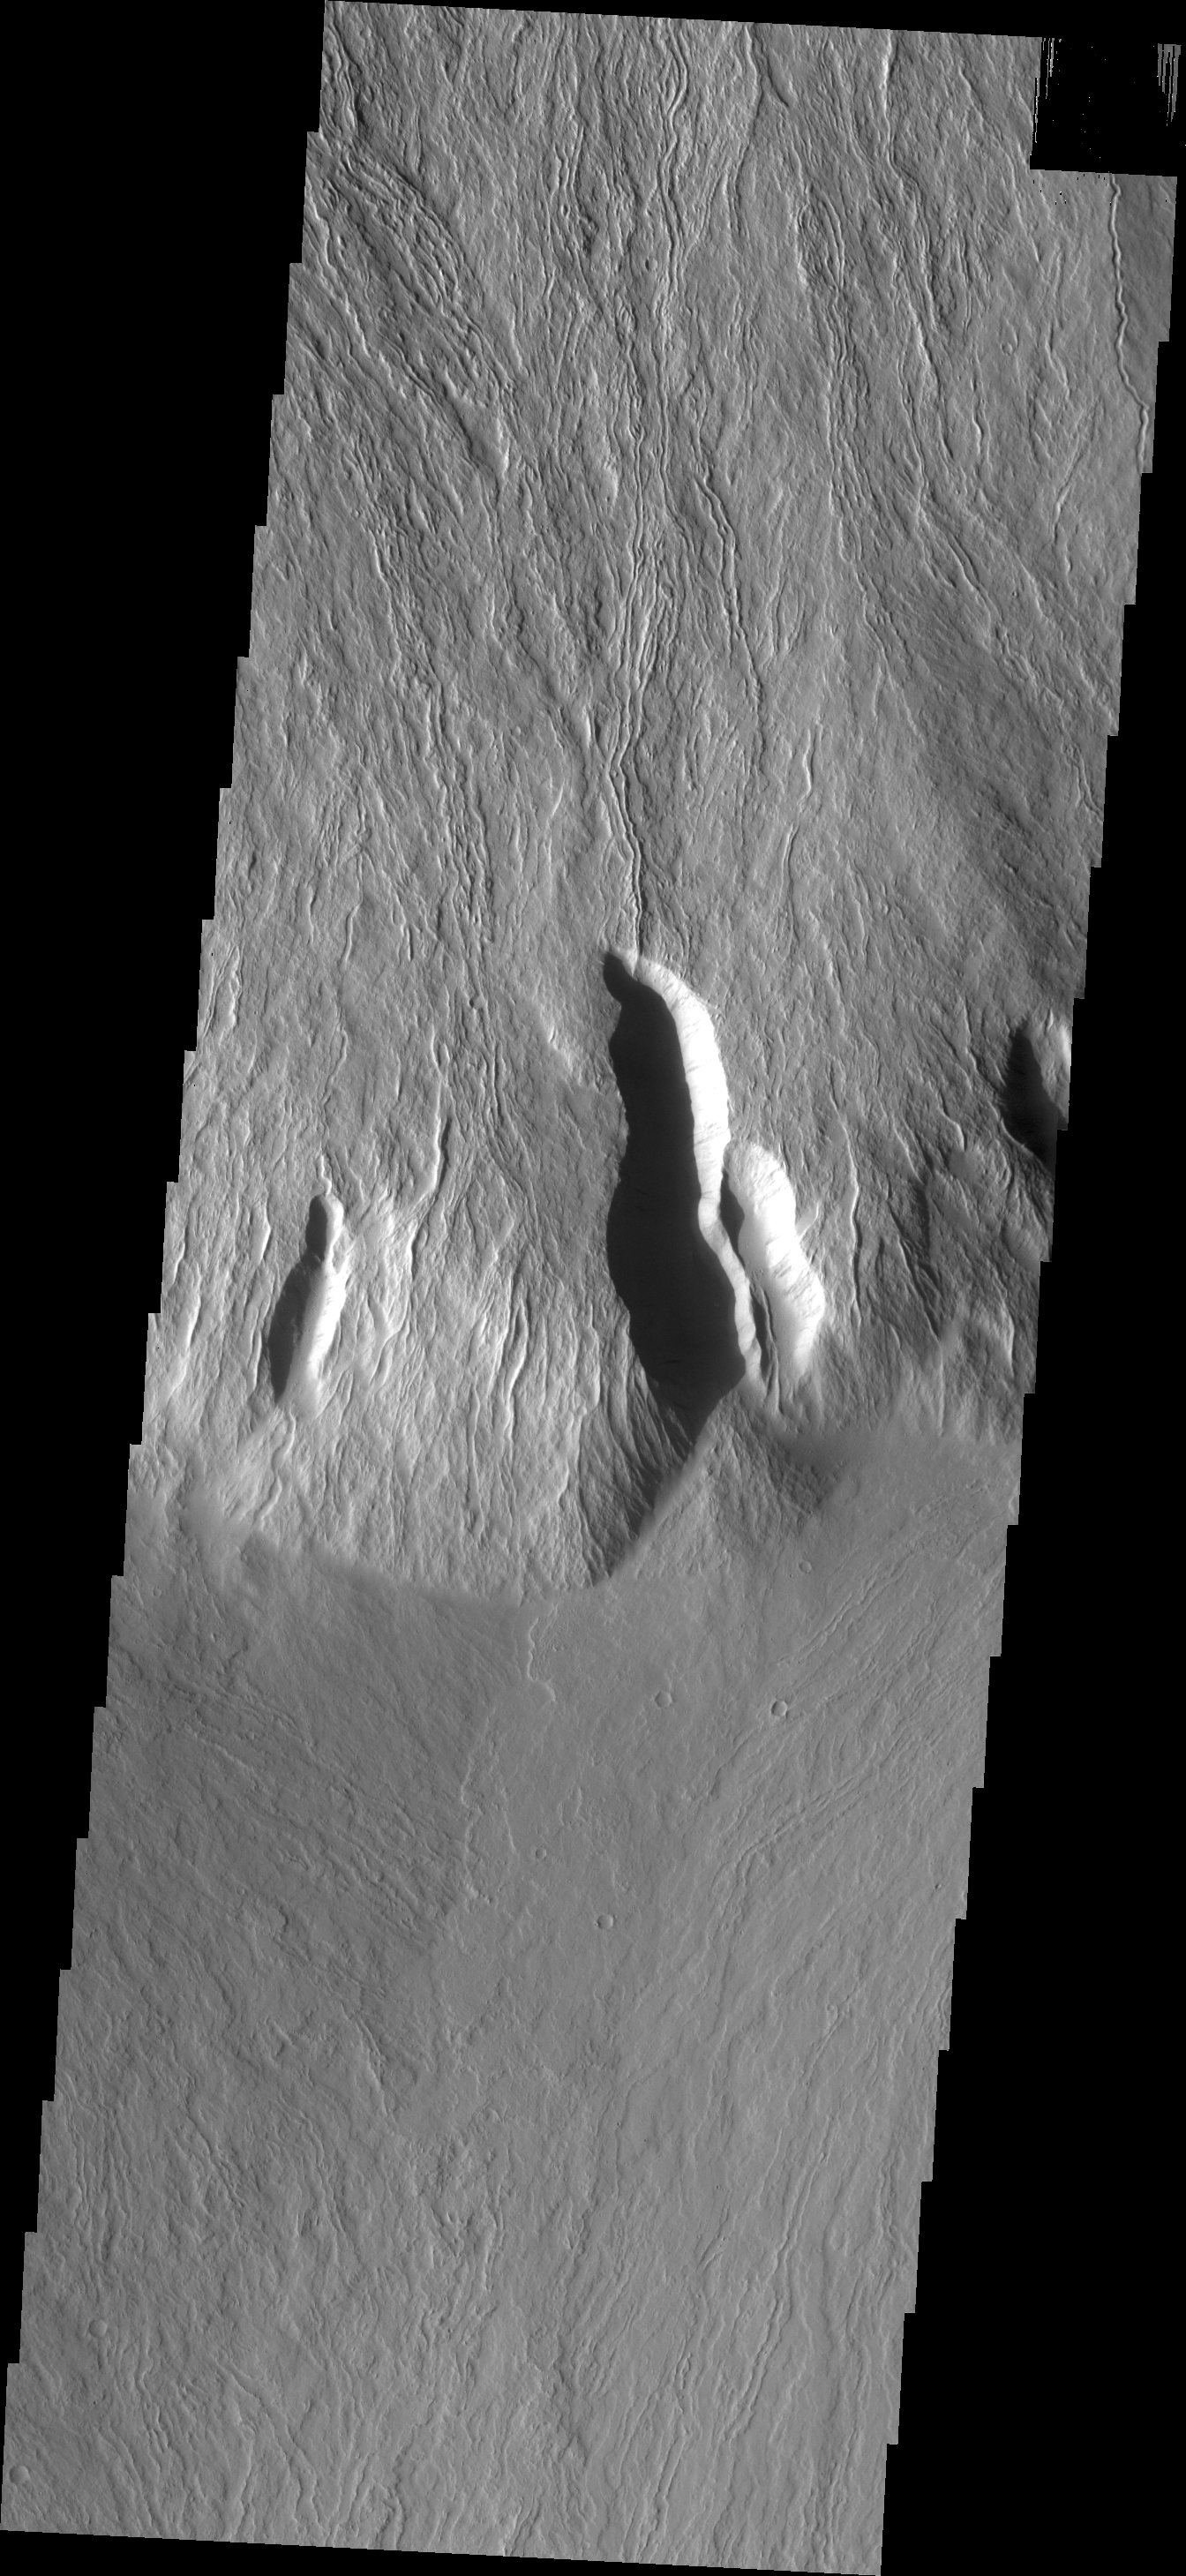

Olympus Mons Escarpment

Today’s VIS image shows the steep escarpment between Olympus Mons and the surrounding volcanic plains.

Credit: NASA/JPL/ASU